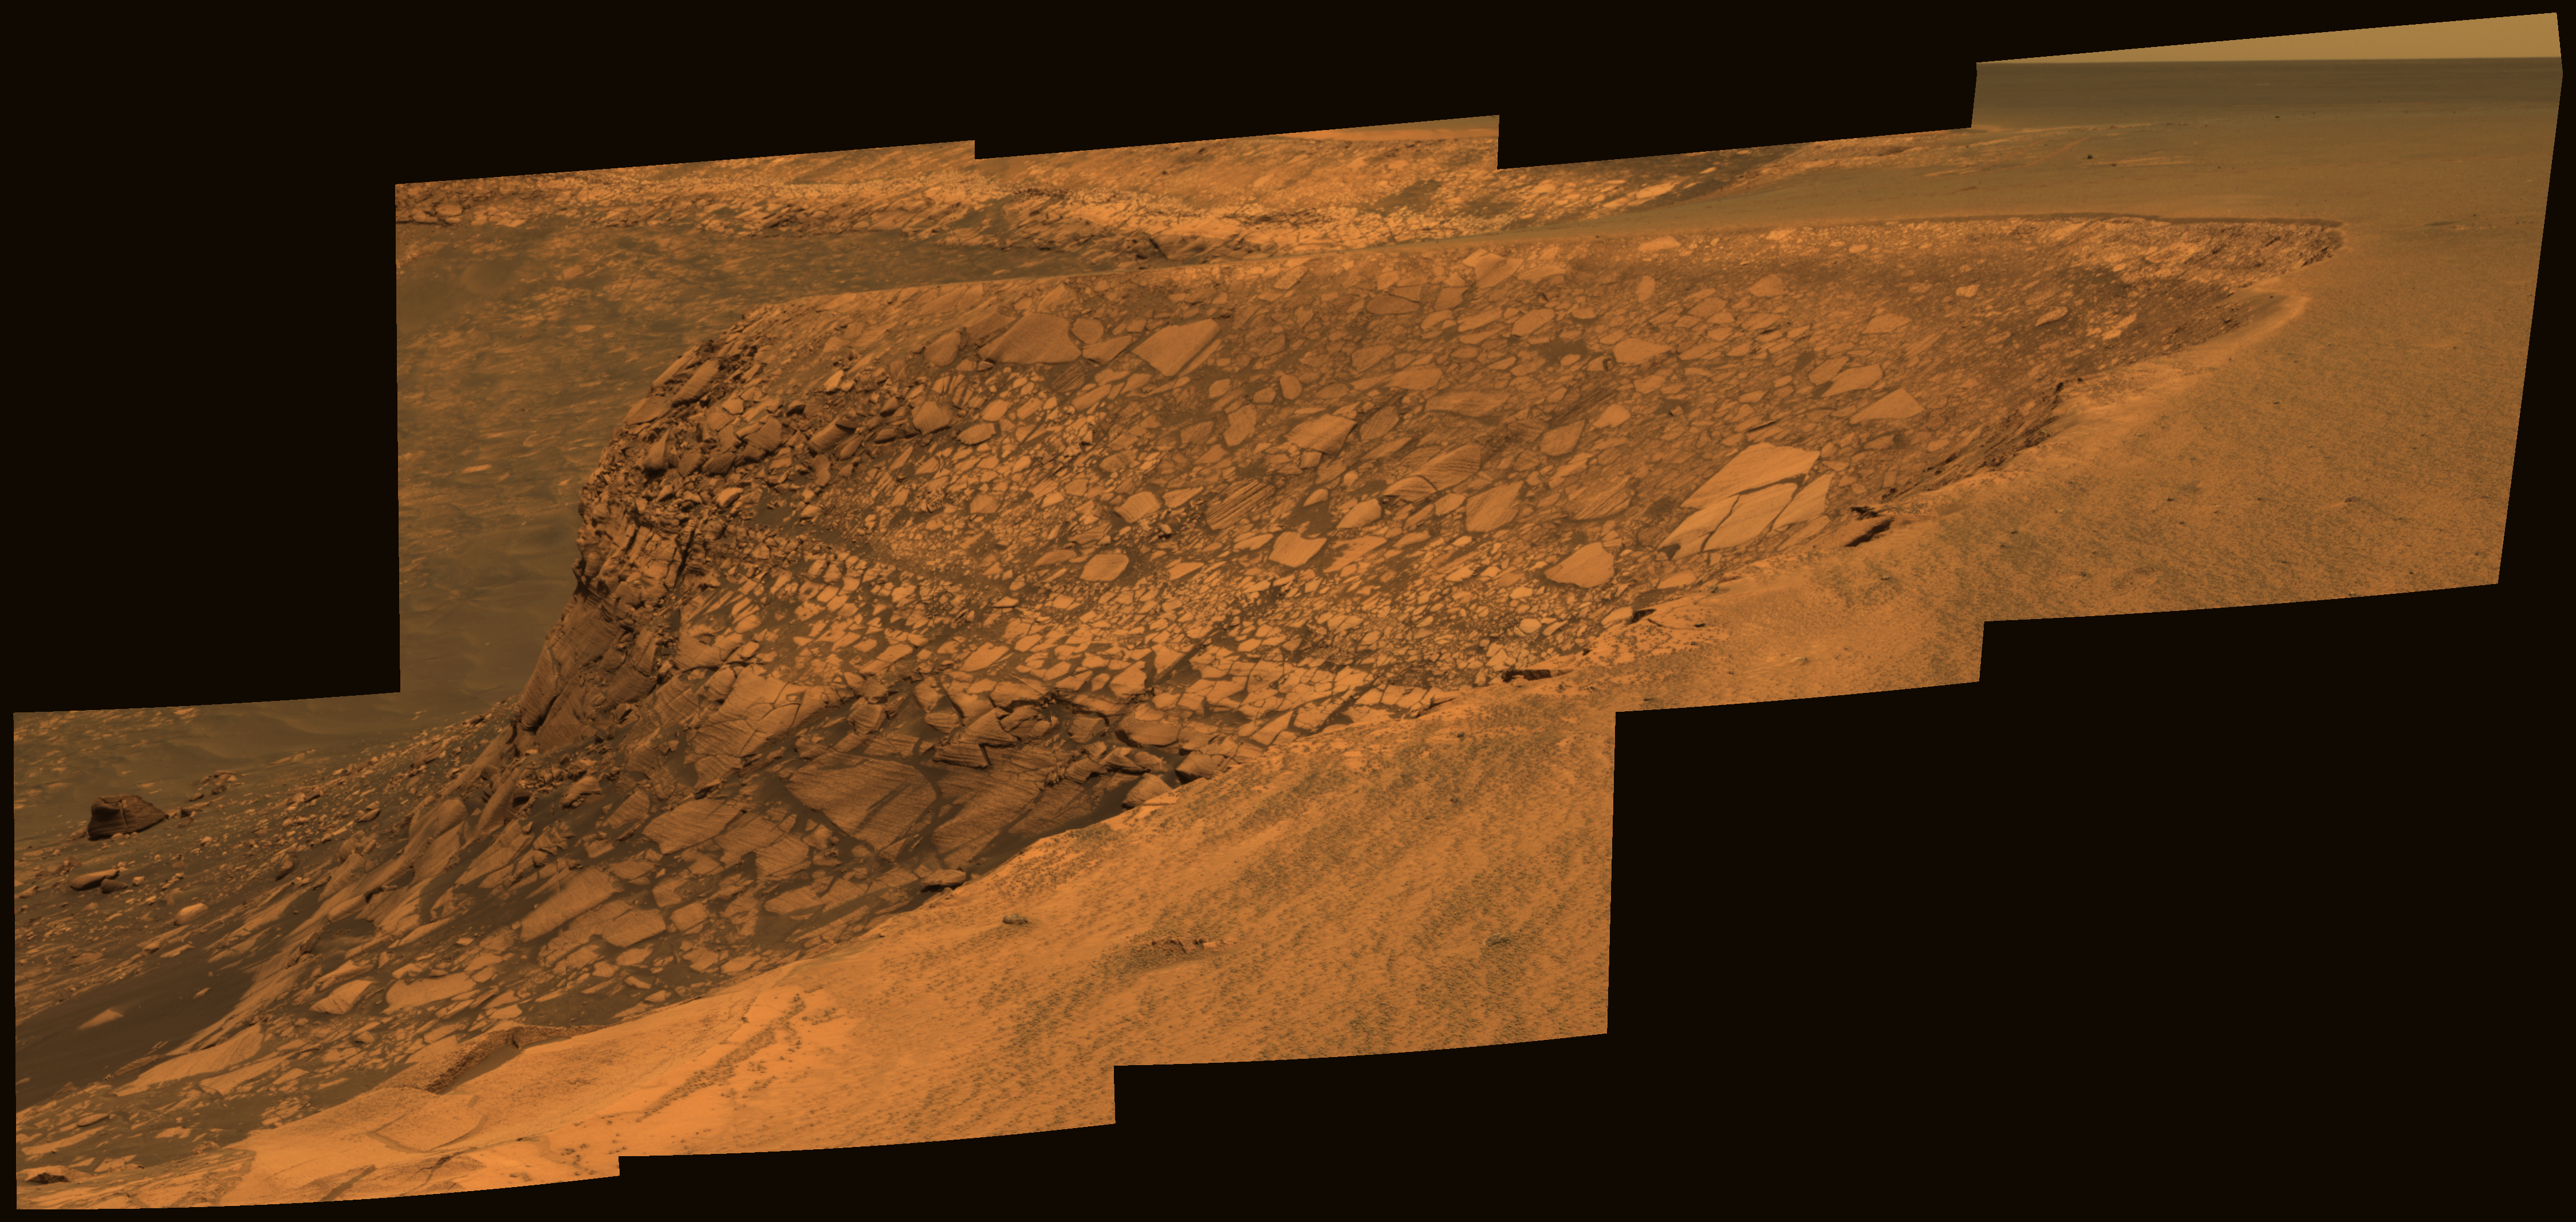

View of ‘Cape Verde’ from ‘Cape St. Mary’ in Late Morning

As part of its investigation of “Victoria Crater,” NASA’s Mars Exploration Rover Opportunity examined a promontory called “Cape Verde” from the vantage point of “Cape St. Mary,” the next promontory clockwise around the crater’s deeply scalloped rim. This view of Cape Verde combines several exposures taken by the rover’s panoramic camera into an approximately true-color mosaic. The exposures were taken during late-morning lighting conditions.

The upper portion of the crater wall contains a jumble of material tossed outward by the impact that excavated the crater. This vertical cross-section through the blanket of ejected material surrounding the crater was exposed by erosion that expanded the crater outward from its original diameter, according to scientists’ interpretation of the observations. Below the jumbled material in the upper part of the wall are layers that survive relatively intact from before the crater-causing impact.

The images combined into this mosaic were taken during the 1,006th Martian day, or sol, of Opportunity’s Mars-surface mission (Nov. 22, 2006). The panoramic camera took them through the camera’s 750-nanometer, 530-nanometer and 430-nanometer filters.

Credit: NASA/JPL-Caltech/Cornell